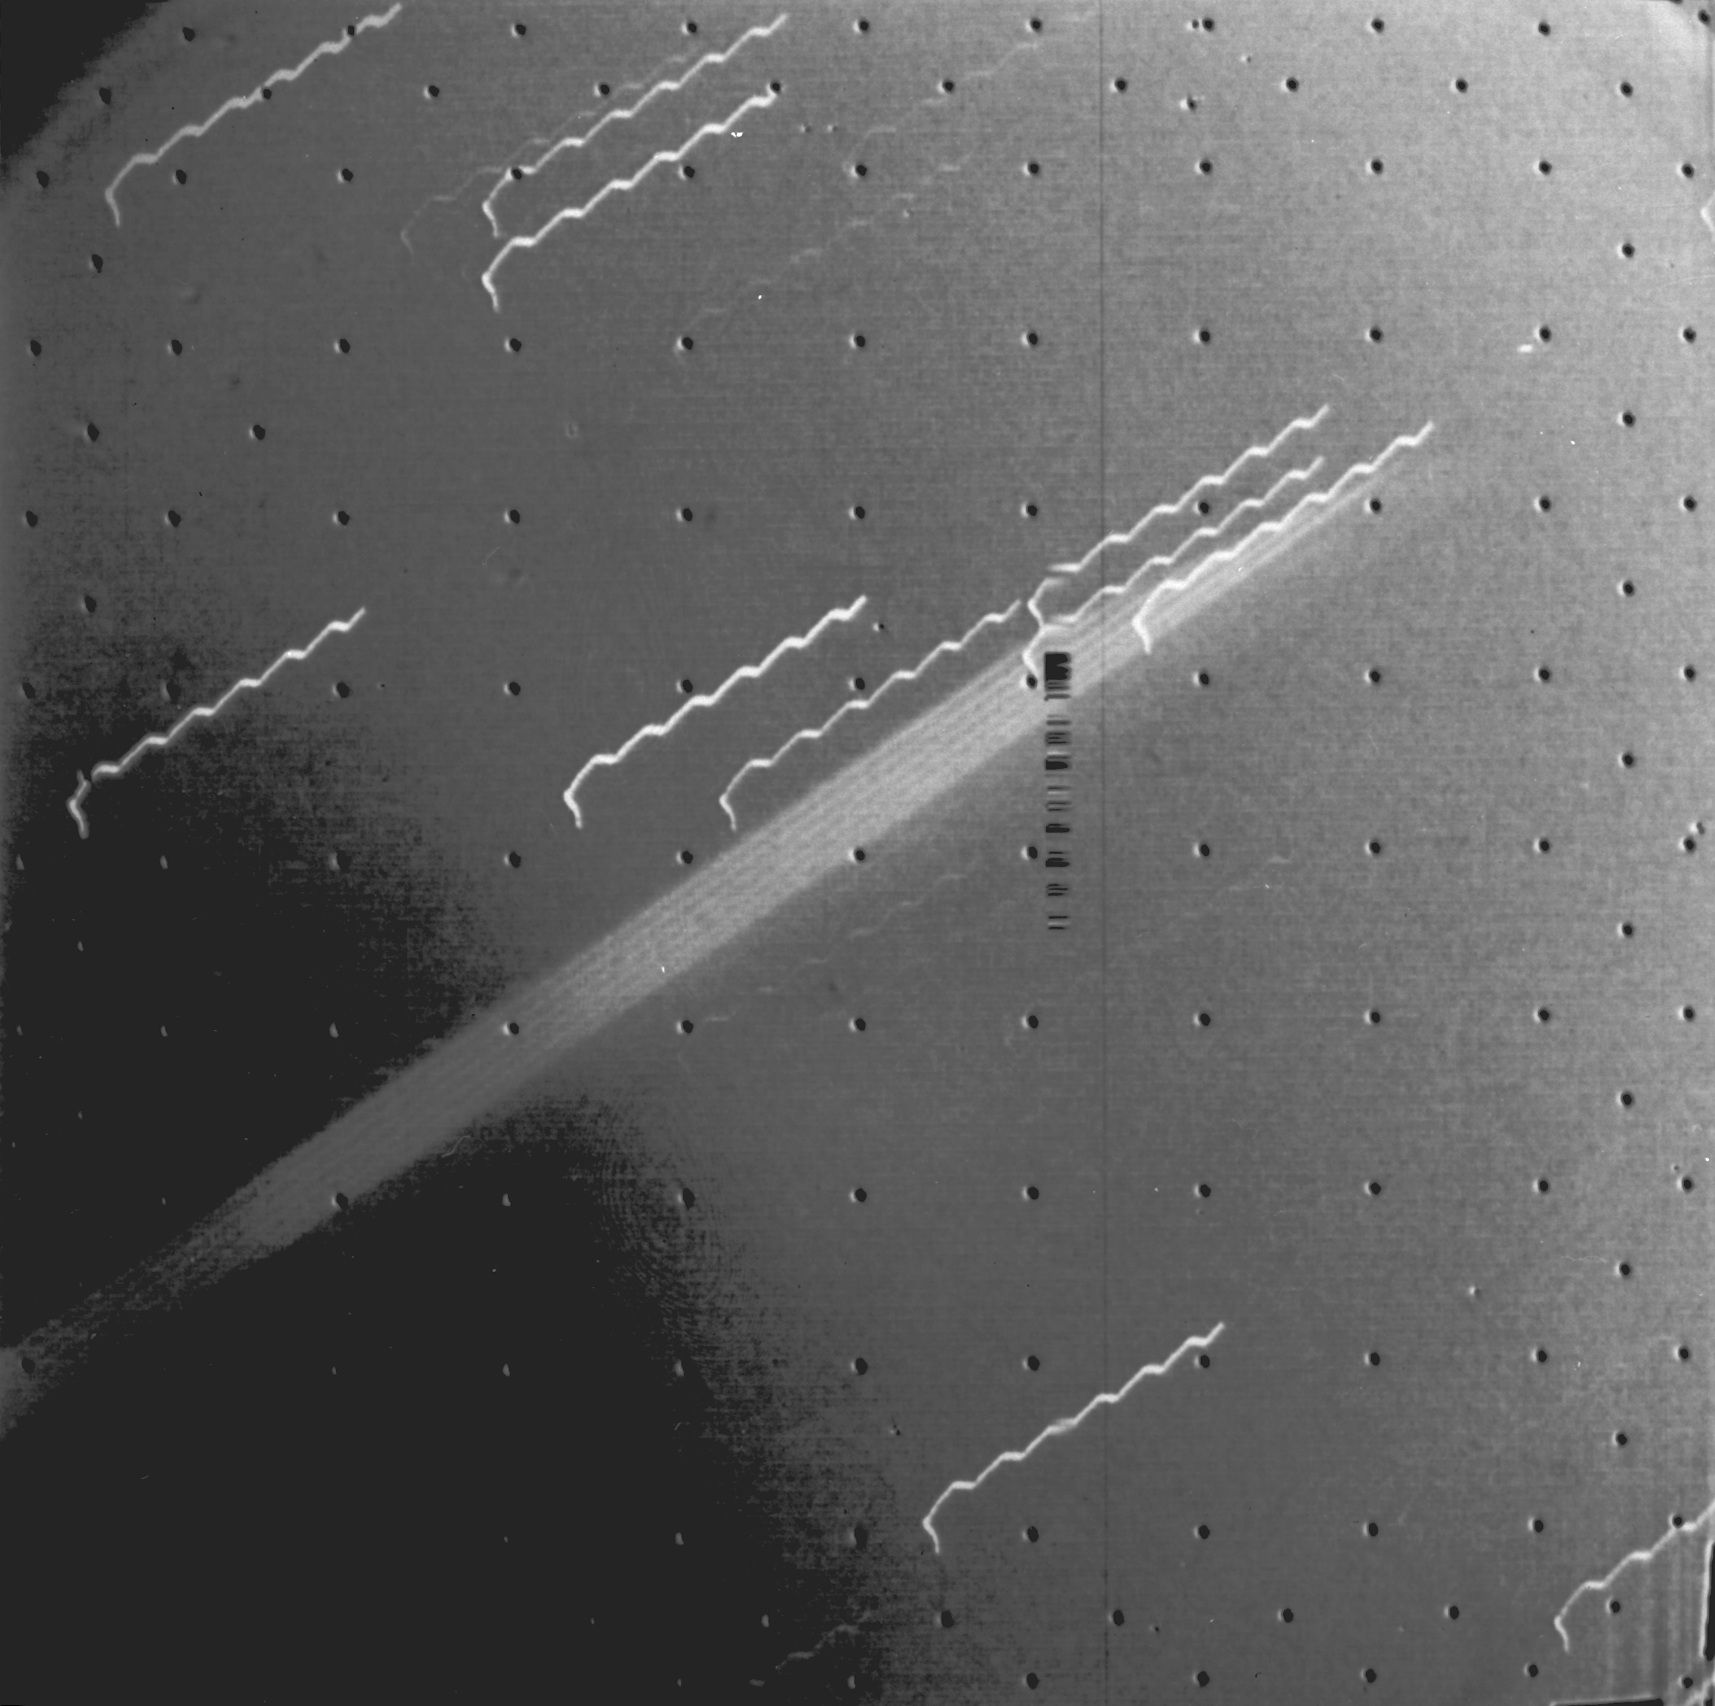

First Evidence of Jupiter Ring

First evidence of a ring around the planet Jupiter is seen in this photograph taken by Voyager 1 on March 4, 1979. The multiple exposure of the extremely thin faint ring appears as a broad light band crossing the center of the picture. The edge of the ring is 1,212,000 km from the spacecraft and 57,000 km from the visible cloud deck of Jupiter. The background stars look like broken hair pins because of spacecraft motion during the 11 minute 12 second exposure. The wavy motion of the star trails is due to the ultra-slow natural oscillation of the spacecraft (with a period of 78 seconds). The black dots are geometric calibration points in the camera. The ring thickness is estimated to be 30 km or less. The photograph was part of a sequence planned to search for such rings in Jupiter’s equatorial plane. The ring has been invisible from Earth because of its thinness and its transparency when viewed at any angle except straight on. JPL manages and controls the Voyager Project for NASA’s Office of Space Science.

Credit: NASA/JPL